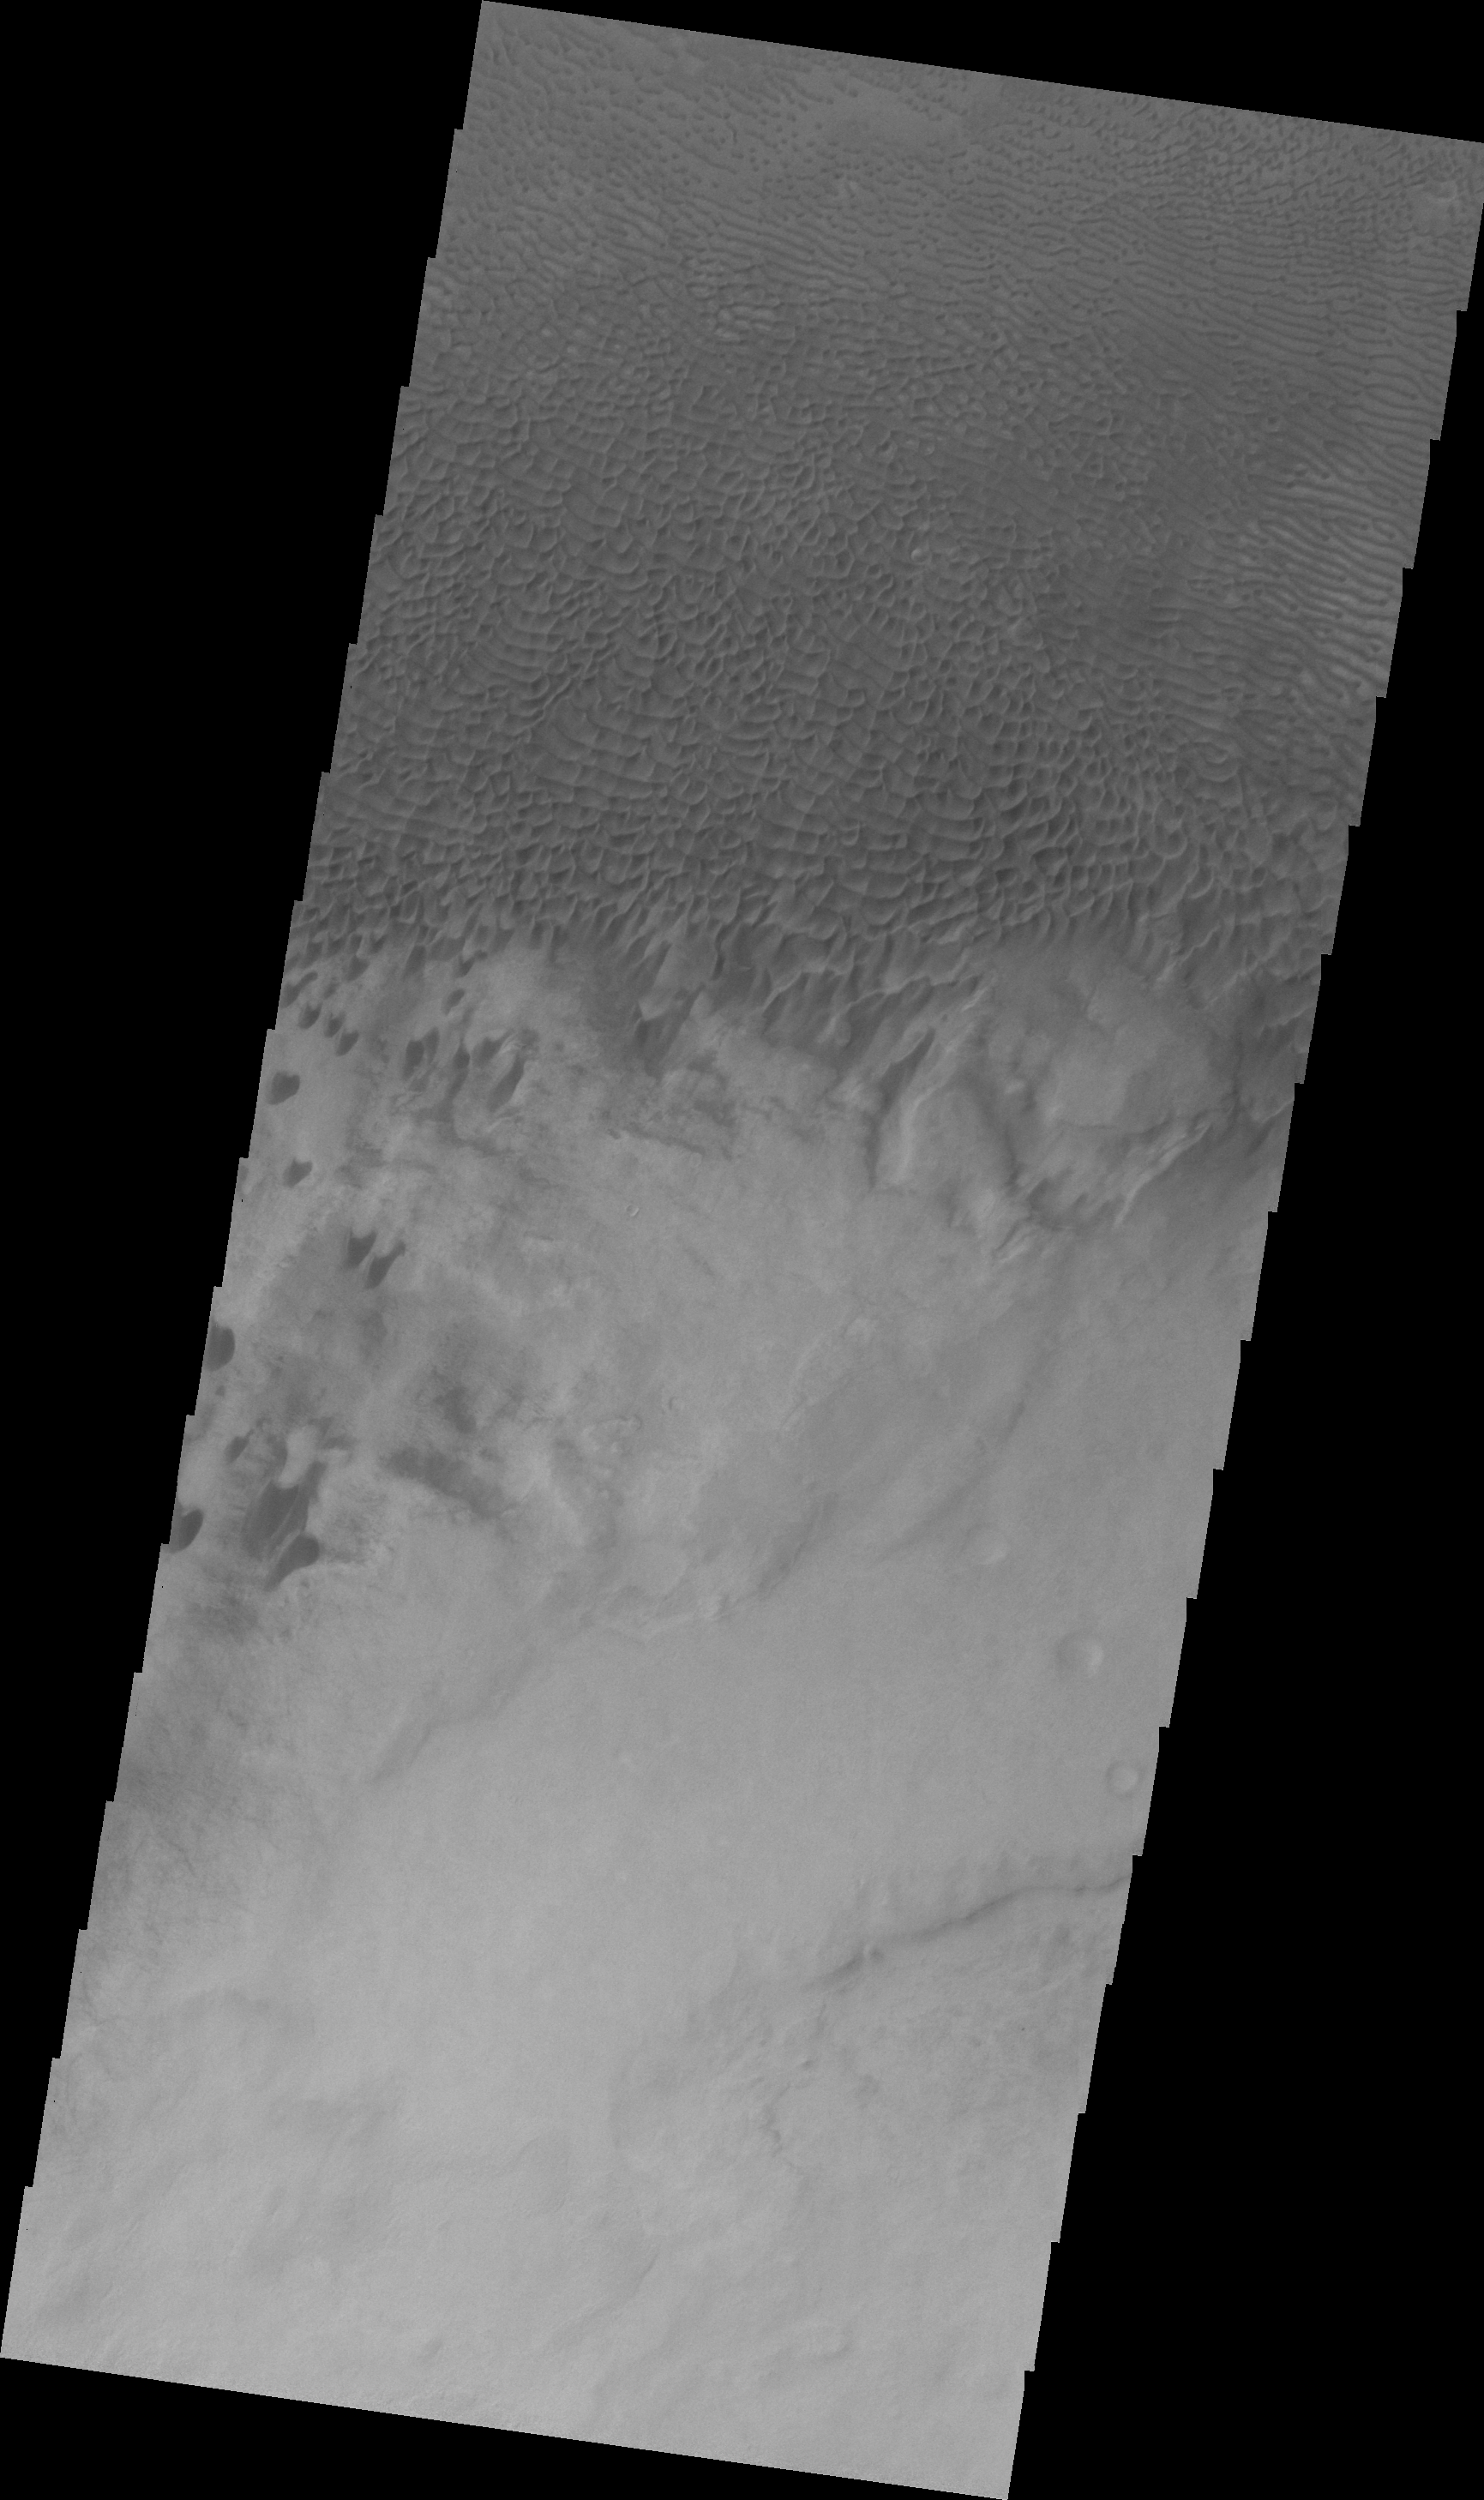

Dunes in Aonia Terra (VIS)

This dune field is located on the plains east of Douglass Crater in Aonia Terra.

Image information: VIS instrument. Latitude -49.9N, Longitude 293.9E. 22 meter/pixel resolution.

Please see the THEMIS Data Citation Note for details on crediting THEMIS images.

Note: this THEMIS visual image has not been radiometrically nor geometrically calibrated for this preliminary release. An empirical correction has been performed to remove instrumental effects. A linear shift has been applied in the cross-track and down-track direction to approximate spacecraft and planetary motion. Fully calibrated and geometrically projected images will be released through the Planetary Data System in accordance with Project policies at a later time.

NASA’s Jet Propulsion Laboratory manages the 2001 Mars Odyssey mission for NASA’s Office of Space Science, Washington, D.C. The Thermal Emission Imaging System (THEMIS) was developed by Arizona State University, Tempe, in collaboration with Raytheon Santa Barbara Remote Sensing. The THEMIS investigation is led by Dr. Philip Christensen at Arizona State University. Lockheed Martin Astronautics, Denver, is the prime contractor for the Odyssey project, and developed and built the orbiter. Mission operations are conducted jointly from Lockheed Martin and from JPL, a division of the California Institute of Technology in Pasadena.

Credit: NASA/JPL/ASU